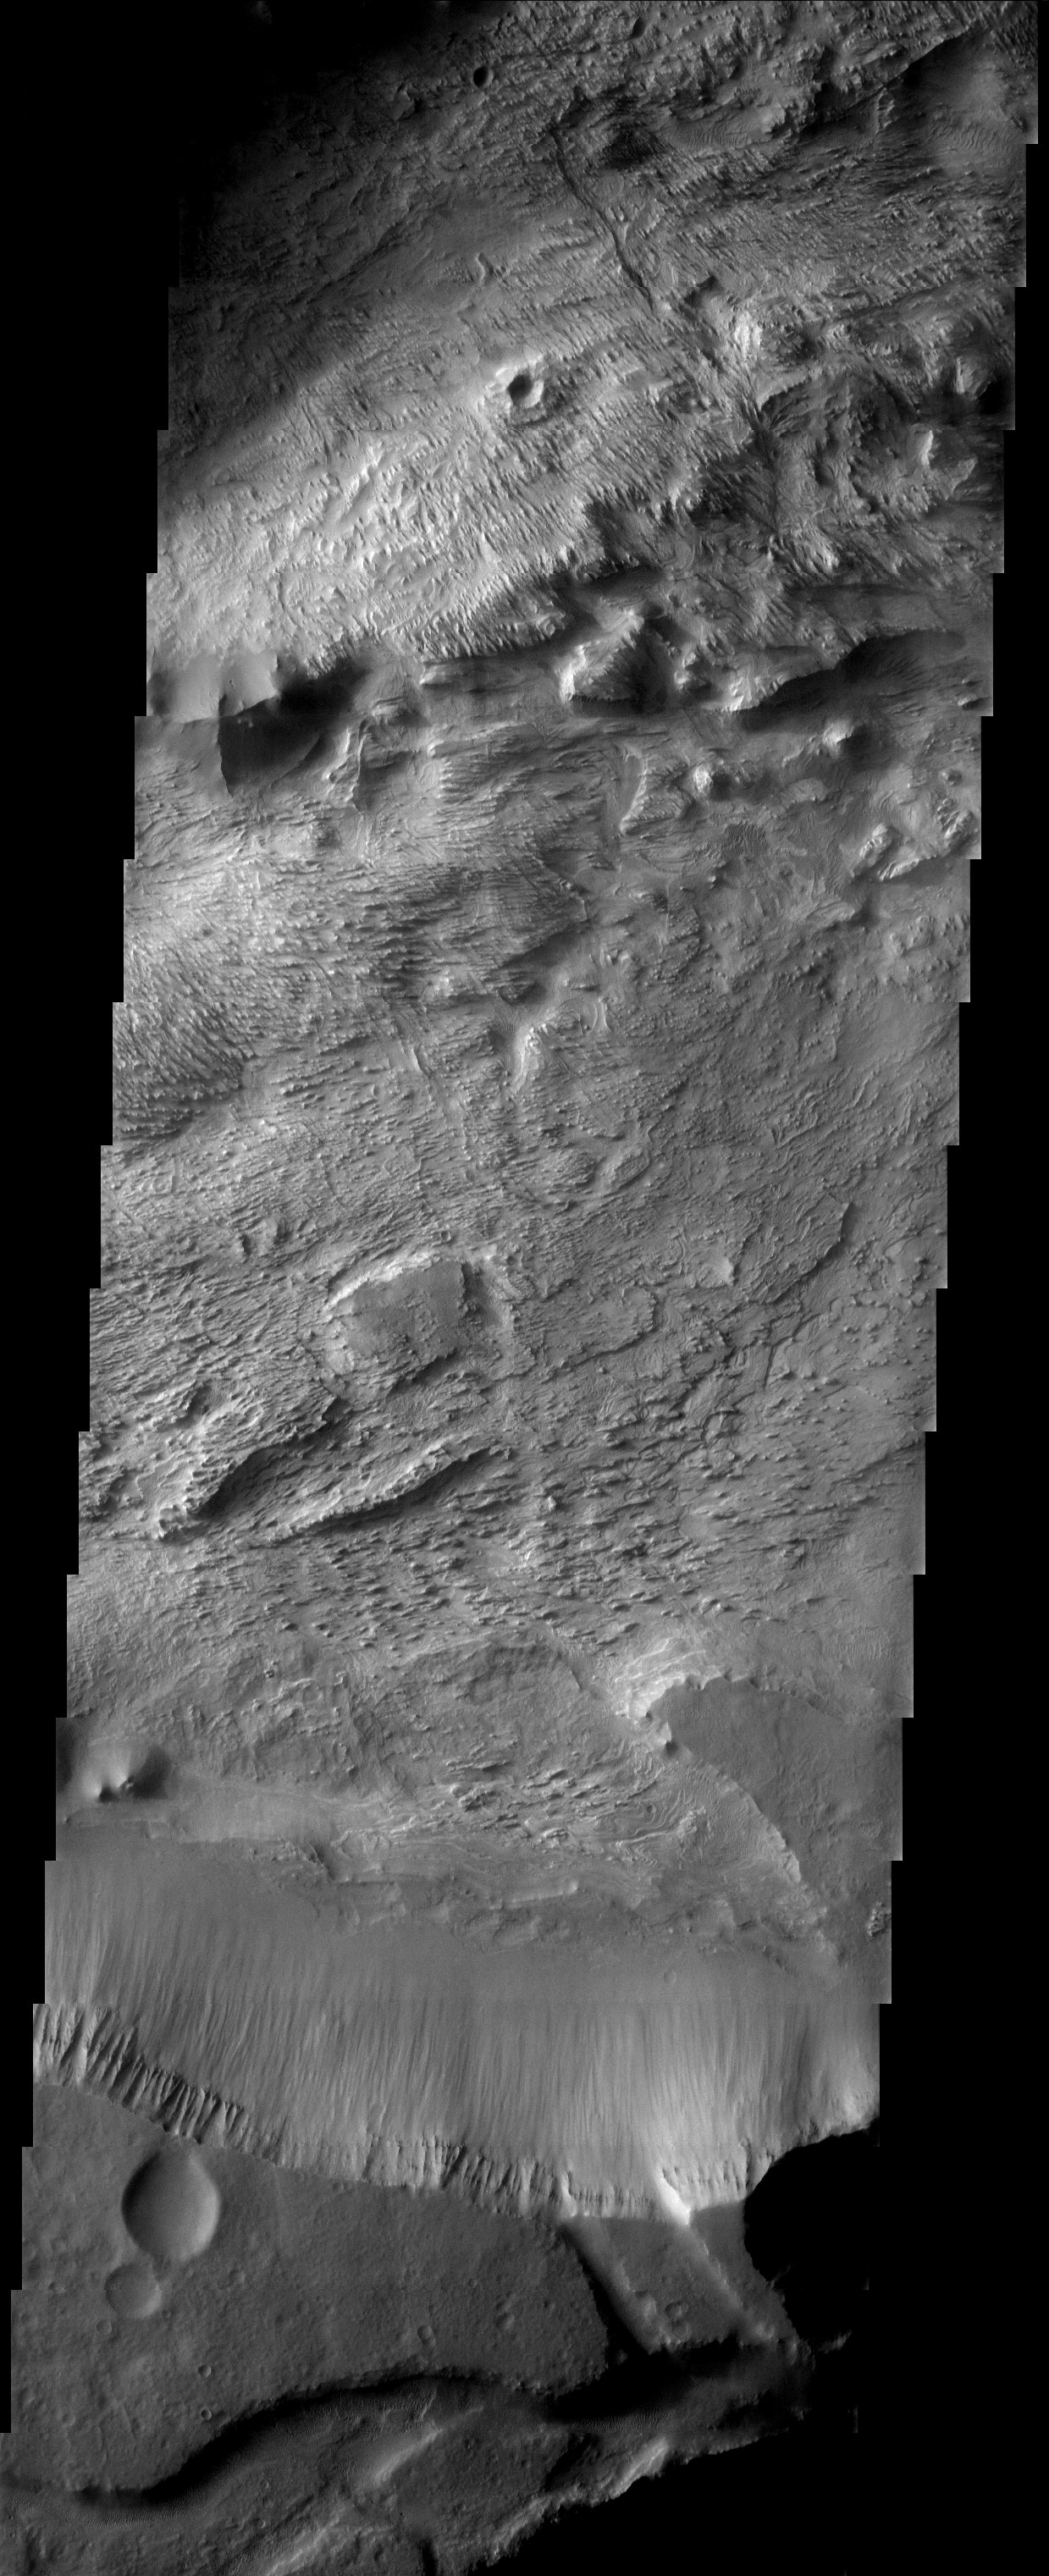

Layered Deposits in Western Candor Chasma

The layered deposits in this Valles Marineris canyon are heavily eroded by the wind into an impressive array of yardangs and swirling patterns of layers. The origin of the deposits remains a mystery.

Note: this THEMIS visual image has not been radiometrically nor geometrically calibrated for this preliminary release. An empirical correction has been performed to remove instrumental effects. A linear shift has been applied in the cross-track and down-track direction to approximate spacecraft and planetary motion. Fully calibrated and geometrically projected images will be released through the Planetary Data System in accordance with Project policies at a later time.

NASA’s Jet Propulsion Laboratory manages the 2001 Mars Odyssey mission for NASA’s Office of Space Science, Washington, D.C. The Thermal Emission Imaging System (THEMIS) was developed by Arizona State University, Tempe, in collaboration with Raytheon Santa Barbara Remote Sensing. The THEMIS investigation is led by Dr. Philip Christensen at Arizona State University. Lockheed Martin Astronautics, Denver, is the prime contractor for the Odyssey project, and developed and built the orbiter. Mission operations are conducted jointly from Lockheed Martin and from JPL, a division of the California Institute of Technology in Pasadena.

Image information: VIS instrument. Latitude -5.2, Longitude 282.7 East (77.3 West). 19 meter/pixel resolution.

Credit: NASA/JPL/Arizona State University